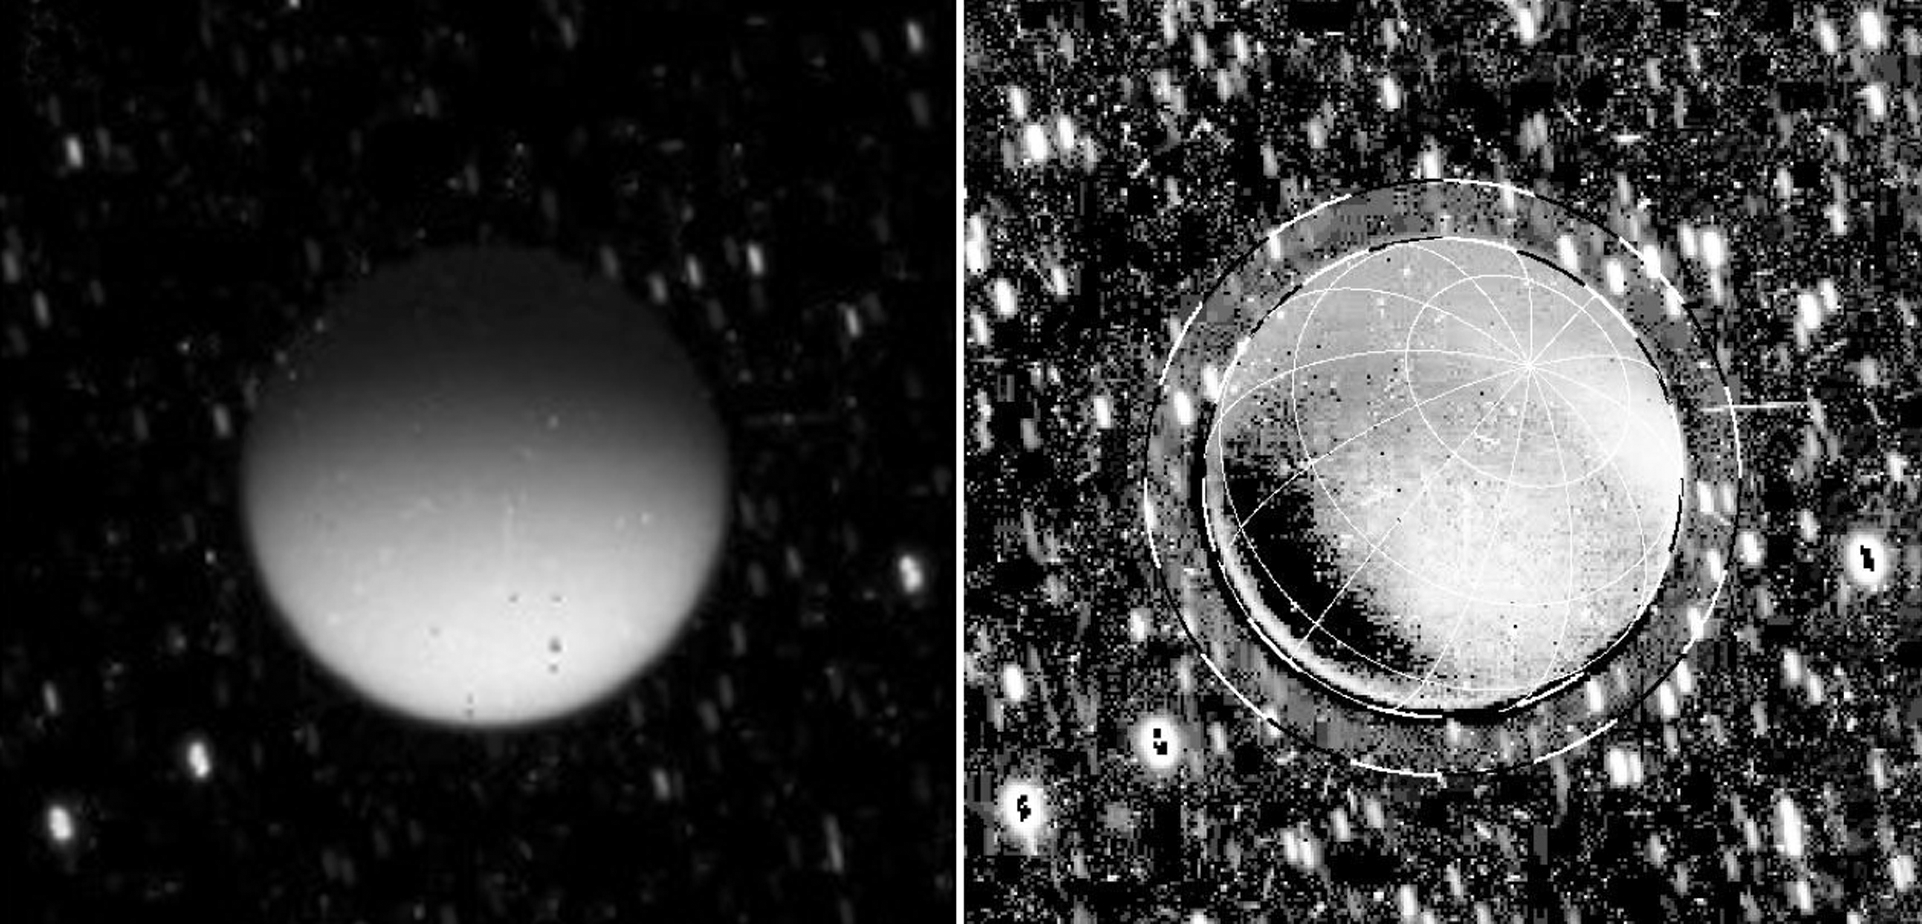

Glowing Titan

This set of images from NASA’s Cassini spacecraft shows Saturn’s moon Titan glowing in the dark. Titan was behind Saturn at the time, in eclipse from the sun. The image on the left is a calibrated, but unprocessed image from Cassini’s imaging camera. The image on the right was processed to exclude reflected light off Saturn and it is clear that even where Titan did not receive any Saturnshine, it is still emitting light. Some light appears to be emanating from high in the atmosphere (noted by the outer dashed line at about 625 miles or 1,000 kilometers in altitude). But more surprisingly, most of it is diffusing up from lower down in the moon’s haze, from about 190 miles (300 kilometers) above the surface.

The white speckles in the background are streaks from stars. The camera kept focused on Titan during the 560-second-long exposure time of this image and the stars moved during that period relative to Titan. The image was taken on May 7, 2009.

The Cassini-Huygens mission is a cooperative project of NASA, the European Space Agency and the Italian Space Agency. JPL, a division of the California Institute of Technology in Pasadena, manages the Cassini-Huygens mission for NASA’s Science Mission Directorate, Washington. The Cassini orbiter and its two onboard cameras were designed, developed and assembled at JPL. The imaging team is based at the Space Science Institute in Boulder, Colo.

Credit: NASA/JPL-Caltech/Space Science Institute